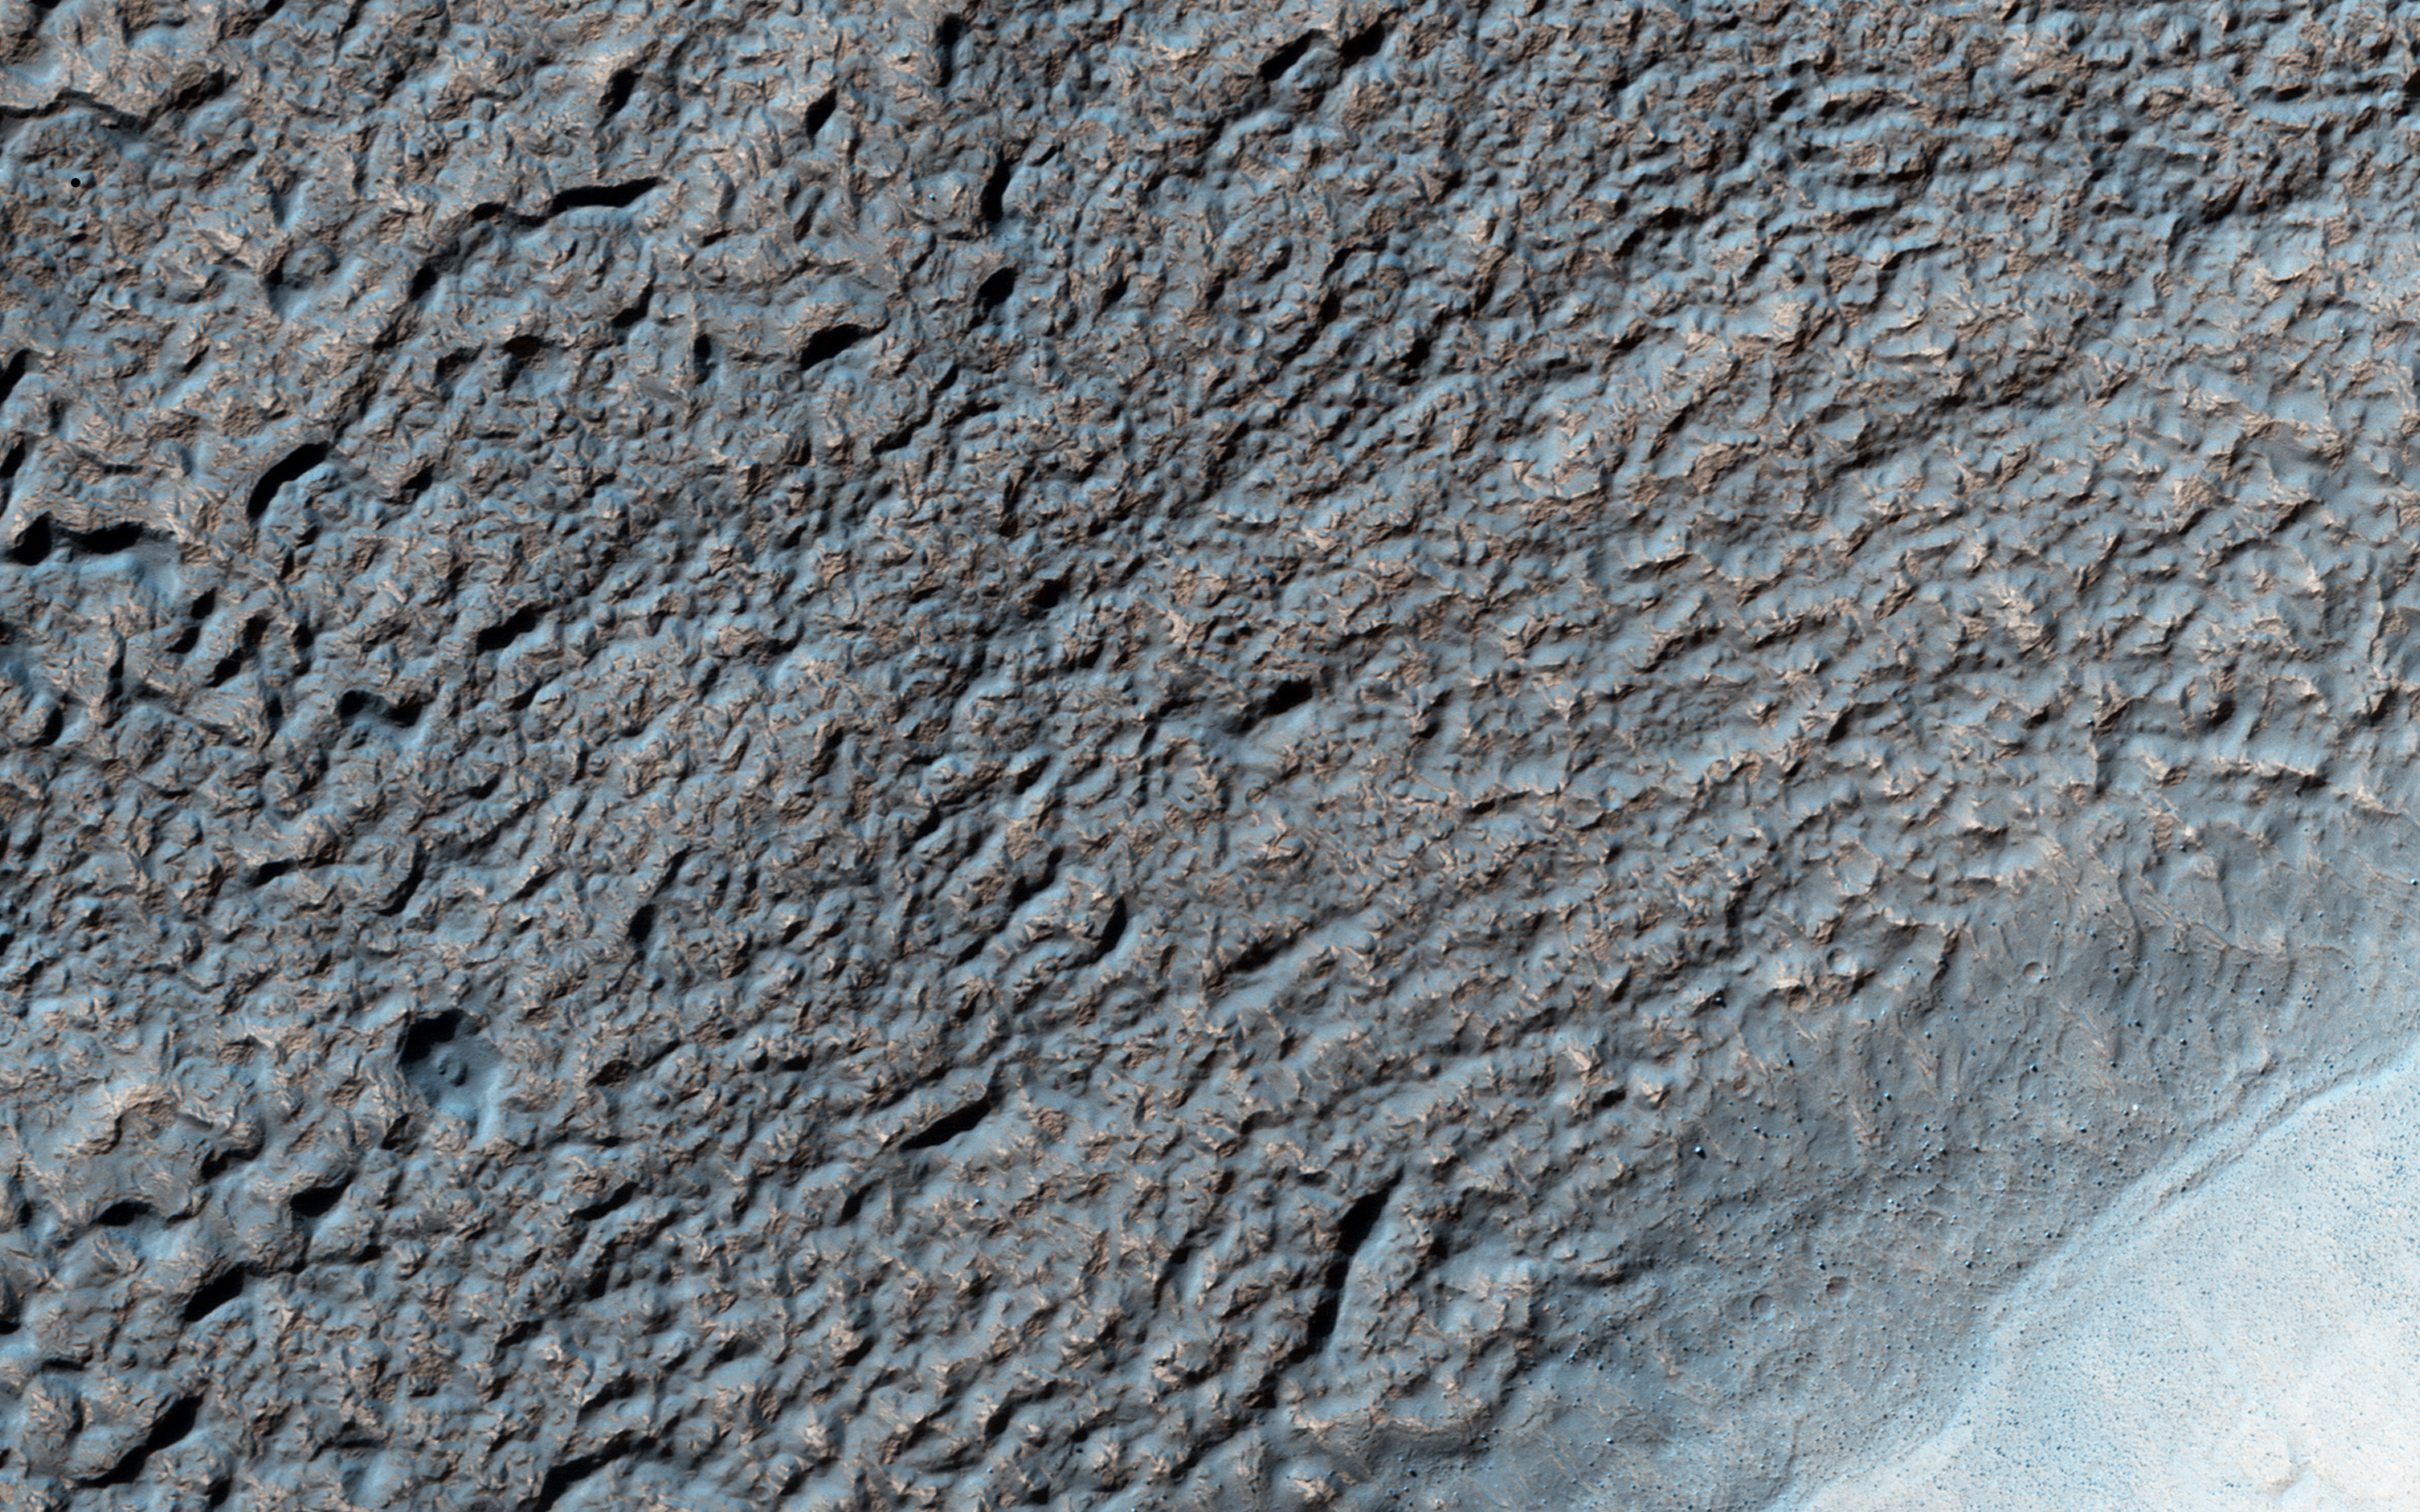

The Coming and Going of Ice

Like Earth’s water table, Mars has an ice table. Sometimes, the ice table coincides with the ground’s surface as it does here. The knobby, pitted terrain is caused when ice is deposited and then sublimates over and over again. This geologic process is called “accrescence” and “decrescence” and also occurs on Neptune’s moon Triton and on Pluto, though in the outer Solar System the ice is not water ice.

Other evidence for ice here includes the rope-like, curved flow feature that resembles glacial flow.

Solis Planum — a huge mound south of Valles Marineris — is the location of this image.

The University of Arizona, Tucson, operates HiRISE, which was built by Ball Aerospace & Technologies Corp., Boulder, Colo. NASA’s Jet Propulsion Laboratory, a division of the California Institute of Technology in Pasadena, manages the Mars Reconnaissance Orbiter Project for NASA’s Science Mission Directorate, Washington.

Credit: NASA/JPL-Caltech/Univ. of Arizona